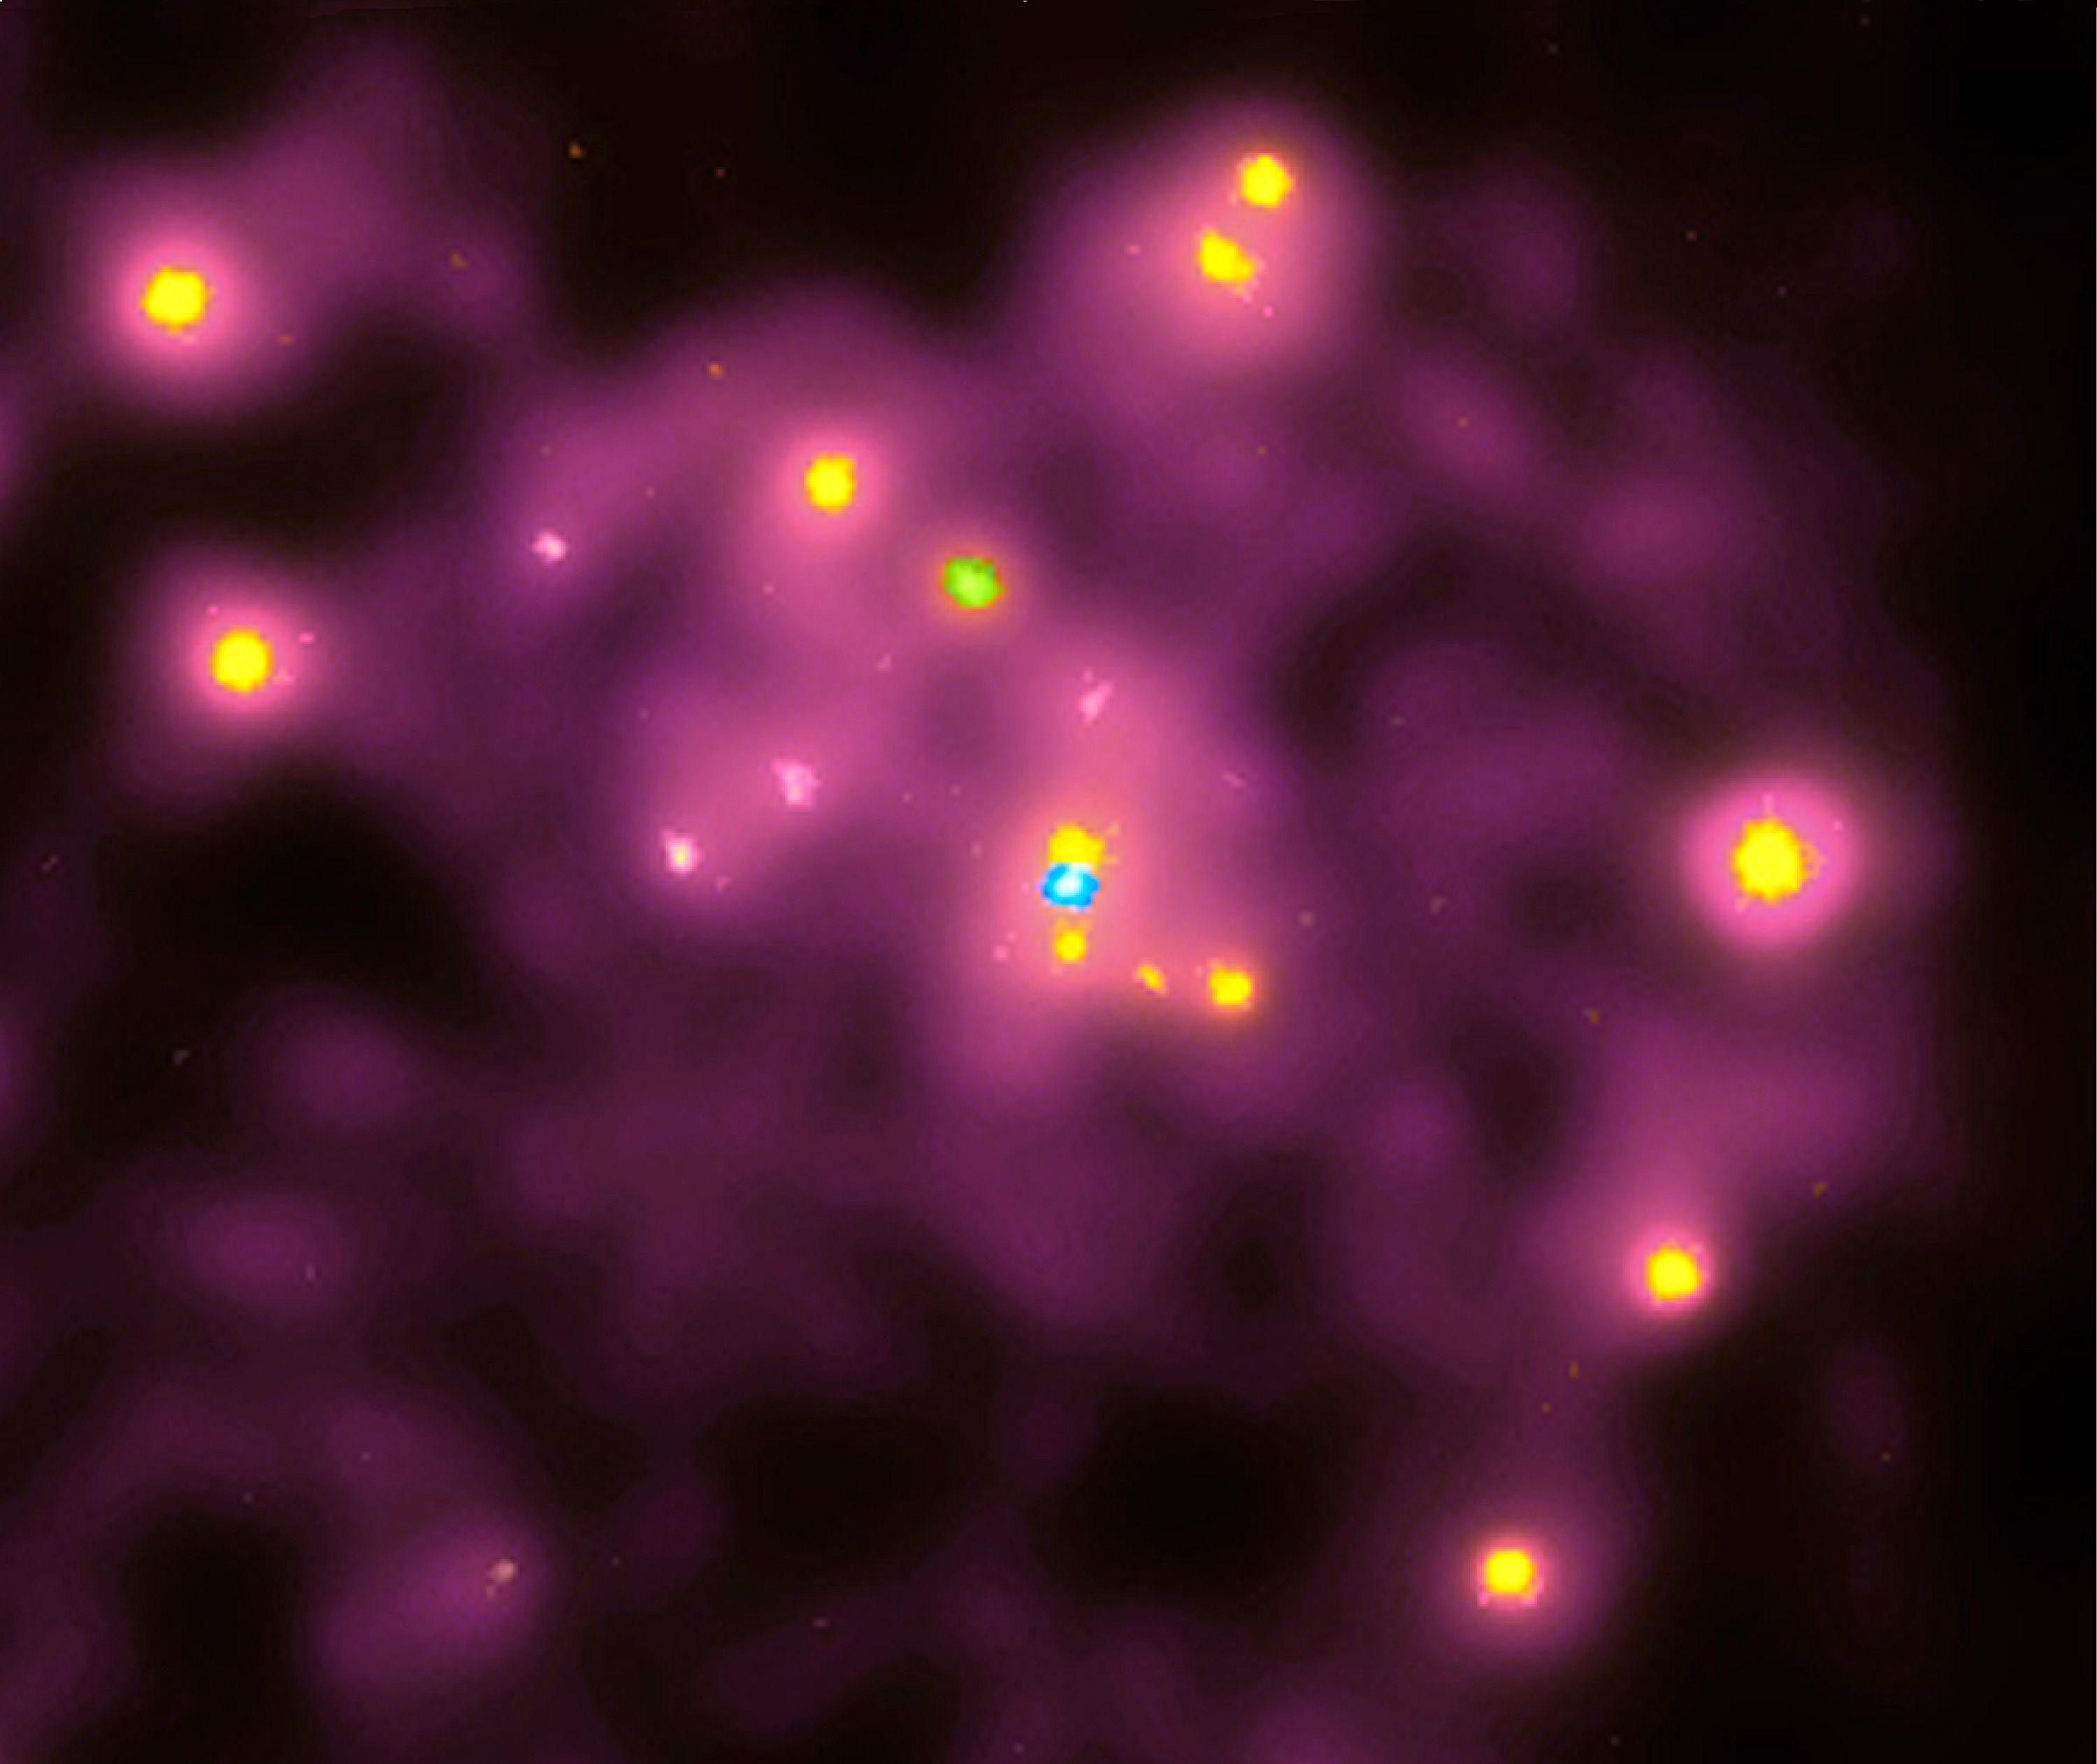

History of Chandra X-Ray Observatory

Chandra X-Ray Observatory took this first x-ray picture of the Andromeda Galaxy (M31) on October 13, 1999. The blue dot in the center of the image is a "cool" million-degree x-ray source where a supermassive black hole with the mass of 30-million suns is located. The x-rays are produced by matter furneling toward the black hole. Numerous other hotter x-ray sources are also apparent. Most of these are probably due to x-ray binary systems, in which a neutron star or black hole is in close orbit around a normal star. While the gas falling into the central black hole is cool, it is only cool by comparison to the 100 other x-ray sources in the Andromeda Galaxy. To be detected by an x-ray telescope, the gas must have a temperature of more than a million degrees. The Andromeda Galaxy is our nearest neighbor spiral galaxy at a distance of two million light years. It is similar to our own Milky Way in size, shape, and also contains a supermassive black hole at the center.

Credit: NASA/CXC/SAO/S. Murray, M. Garcia